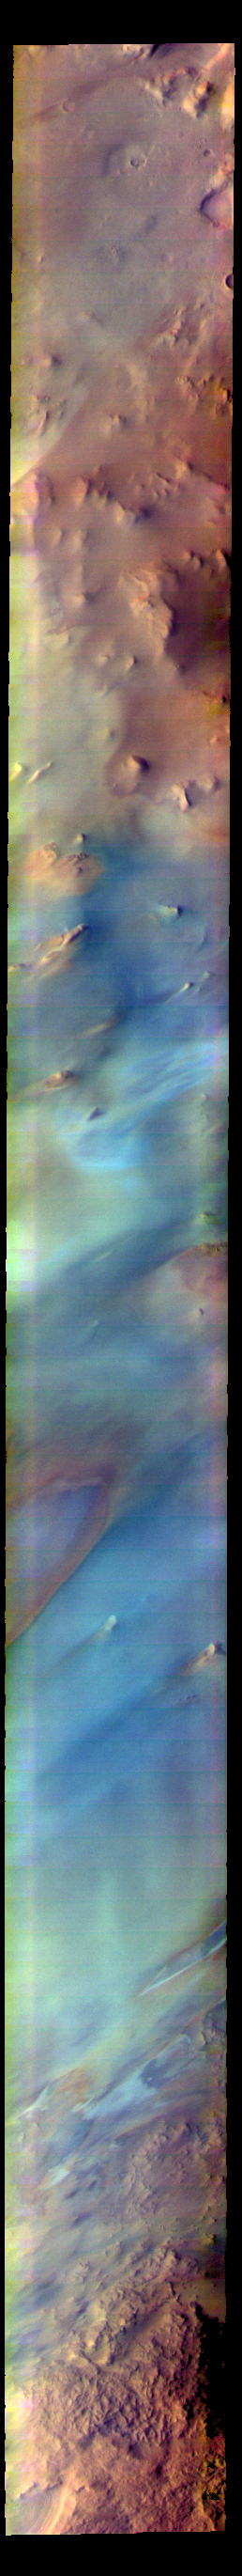

Argentea Planum – False Color

The THEMIS VIS camera contains 5 filters. The data from different filters can be combined in multiple ways to create a false color image. These false color images may reveal subtle variations of the surface not easily identified in a single band image. Today’s false color image shows part of Argentea Planum near the south polar cap.

Credit: NASA/JPL-Caltech/ASU